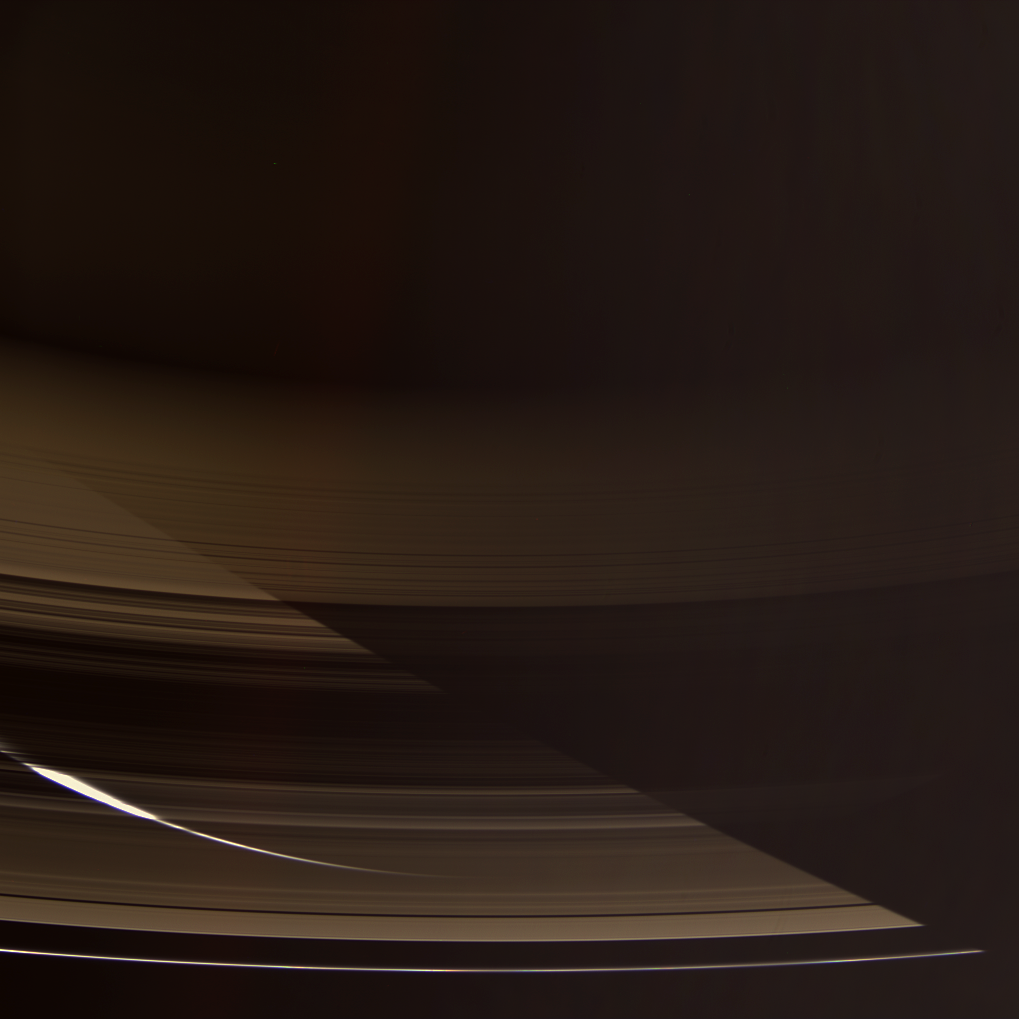

Through the Blinds

The Cassini spacecraft gazes down through the dark side of Saturn’s rings toward the softly glowing planet. The night side southern hemisphere is lit by sunlight reflecting off the opposite side of the rings. The planet’s shadow slices diagonally across the scene.

This view was acquired from about 23 degrees above the ringplane. The sliver of Saturn’s sunlit crescent is partly overexposed as seen through the Cassini Division, a region where there is less material to block or scatter incoming light.

Images taken using red, green and blue spectral filters were combined to create this natural color view. The images were taken with the Cassini spacecraft wide-angle camera on Sept. 11, 2006 at a distance of approximately 1.1 million kilometers (700,000 miles) from Saturn and at a Sun-Saturn-spacecraft, or phase, angle of 151 degrees. Image scale is about 60 kilometers (37 miles) per pixel.

The Cassini-Huygens mission is a cooperative project of NASA, the European Space Agency and the Italian Space Agency. The Jet Propulsion Laboratory, a division of the California Institute of Technology in Pasadena, manages the mission for NASA’s Science Mission Directorate, Washington, D.C. The Cassini orbiter and its two onboard cameras were designed, developed and assembled at JPL. The imaging operations center is based at the Space Science Institute in Boulder, Colo.

Credit: NASA/JPL/Space Science Institute